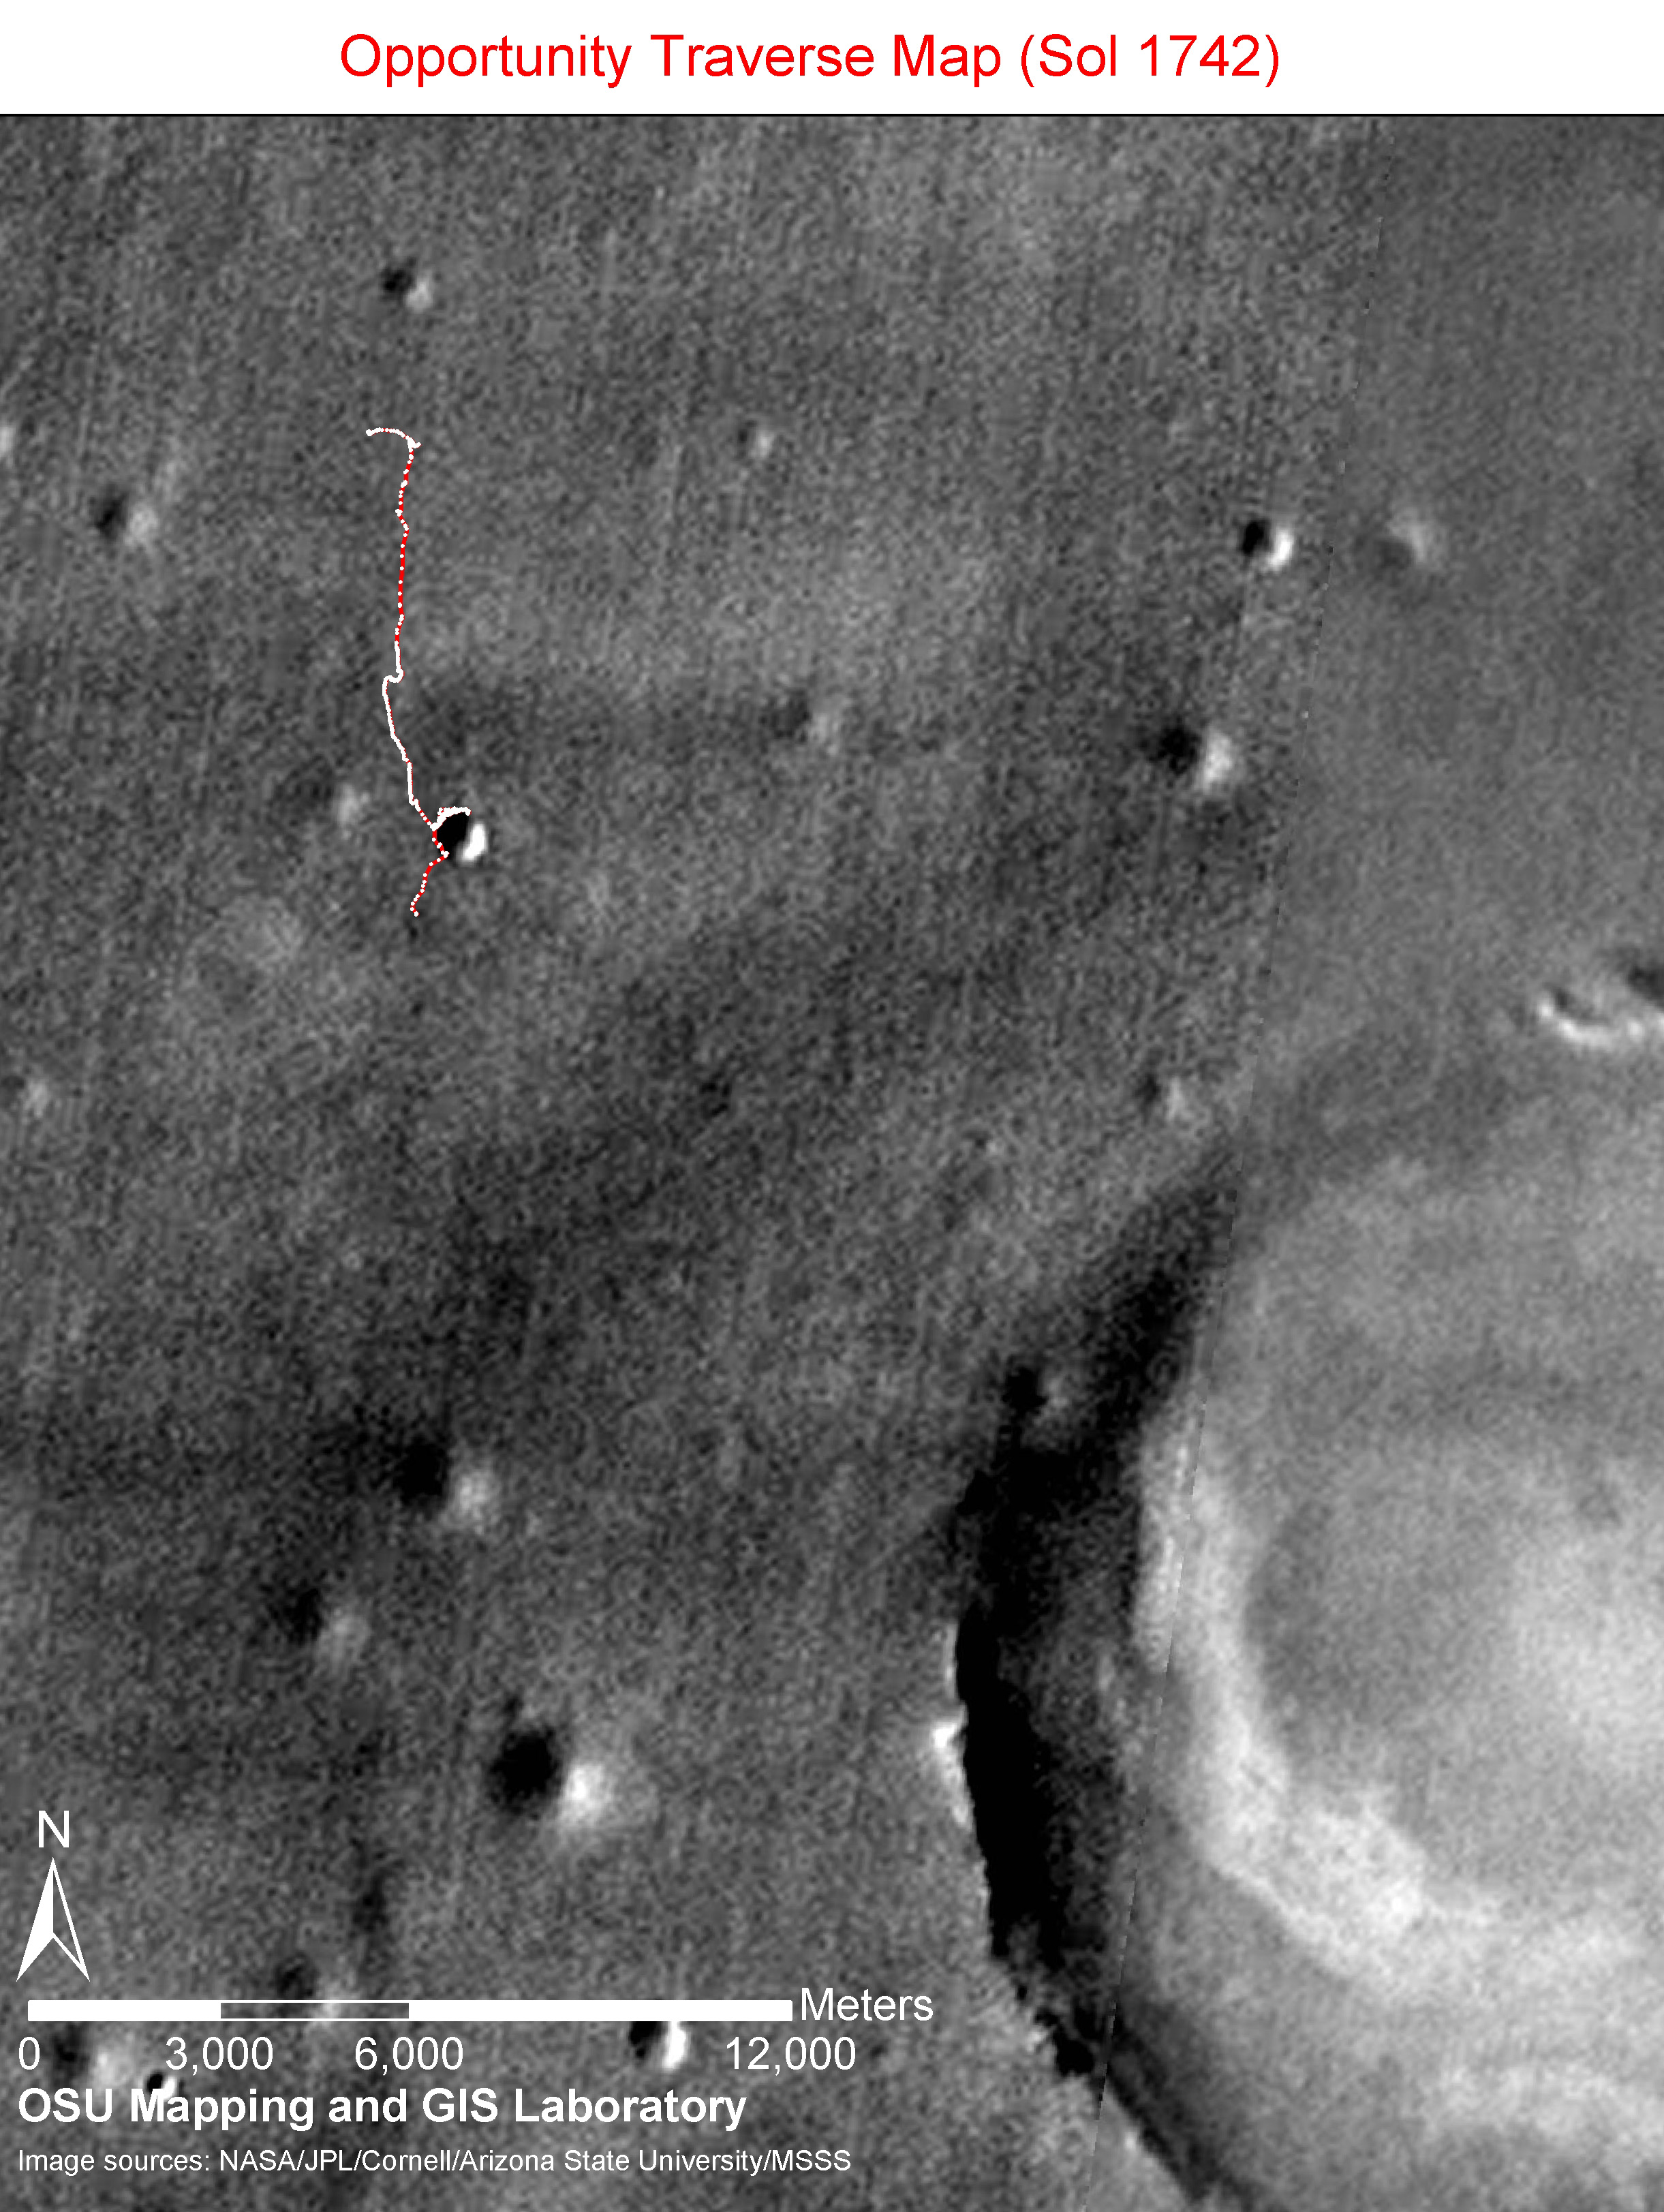

Opportunity Sol 1742 Traverse Map

Annotated Version

The red line on this image traces the route that NASA’s Mars Exploration Rover Opportunity drove from its landing inside Eagle Crater on Jan. 4, 2004 (Universal Time; Jan. 3 Pacific Standard Time) through the 1,742nd Martian day, or sol, of the mission (Dec. 17, 2008). During that period, Opportunity drove 13.62 kilometers (8.5 miles).

Opportunity climbed out of the 800-meter-wide (half-mile-wide) Victoria Crater on Sol 1634 (Aug. 28, 2008) after spending almost 12 months exploring the crater’s interior and the preceding 12 months examining it from the rim. The rover’s next major destination is a much larger crater further south, Endeavour Crater, with a diameter of about 22 kilometers (14 miles).

The route and labels on this map are overlain on a mosaic of images from the Mars Orbiter Camera on NASA’s Mars Global Surveyor and the High Resolution Imaging Science Experiment Camera on NASA’s Mars Reconnaissance Orbiter.

Credit: NASA/JPL-Caltech/Cornell/Ohio State University/MSSS/University of Arizona